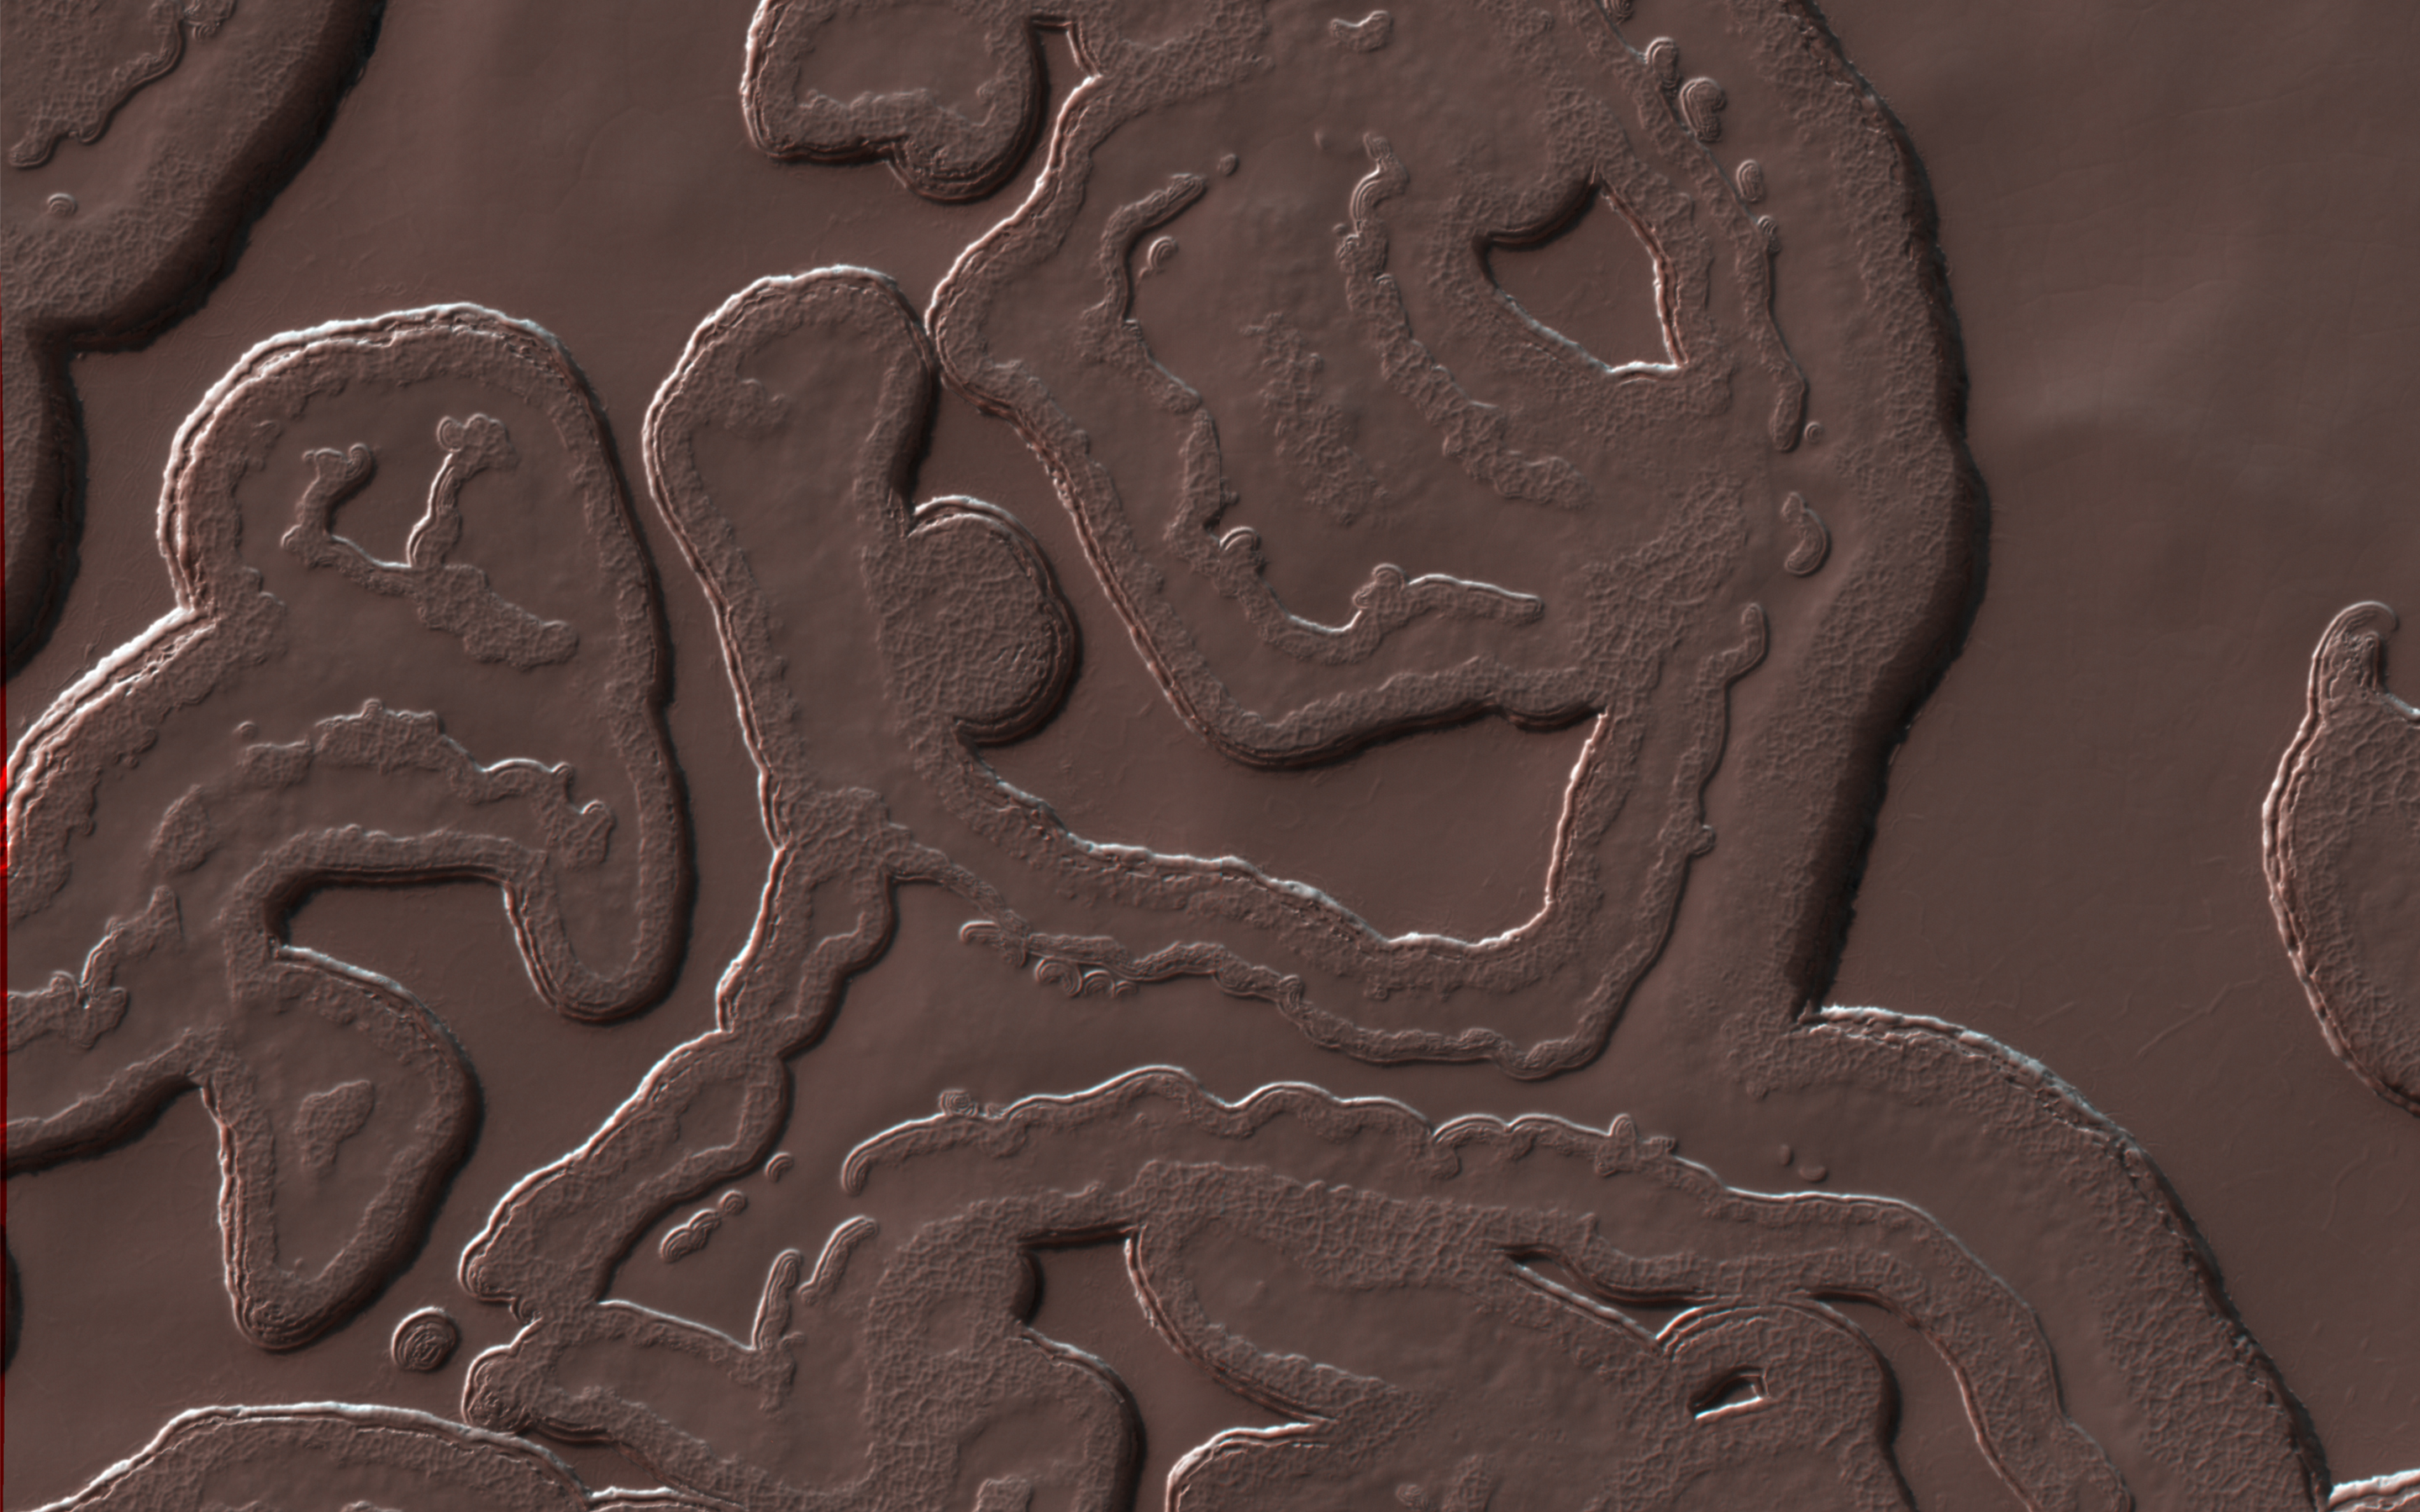

The Coolest Landscape on Mars (or Earth)

Many Martian landscapes contain features that are familiar to ones we find on Earth, like river valleys, cliffs, glaciers and volcanos.

However, Mars has an exotic side too, with landscapes that are alien to Earthlings. This image shows one of these exotic locales at the South Pole. The polar cap is made from carbon dioxide (dry ice), which does not occur naturally on the Earth. The circular pits are holes in this dry ice layer that expand by a few meters each Martian year.

New dry ice is constantly being added to this landscape by freezing directly out of the carbon dioxide atmosphere or falling as snow. Freezing out the atmosphere like this limits how cold the surface can get to the frost point at -130 degrees Celsius (-200 F). Nowhere on Mars can ever get any colder this, making this this coolest landscape on Earth and Mars combined.

This is a stereo pair with ESP_047237_0930.

The University of Arizona, Tucson, operates HiRISE, which was built by Ball Aerospace & Technologies Corp., Boulder, Colo. NASA’s Jet Propulsion Laboratory, a division of Caltech in Pasadena, California, manages the Mars Reconnaissance Orbiter Project for NASA’s Science Mission Directorate, Washington.

Credit: NASA/JPL-Caltech/Univ. of Arizona